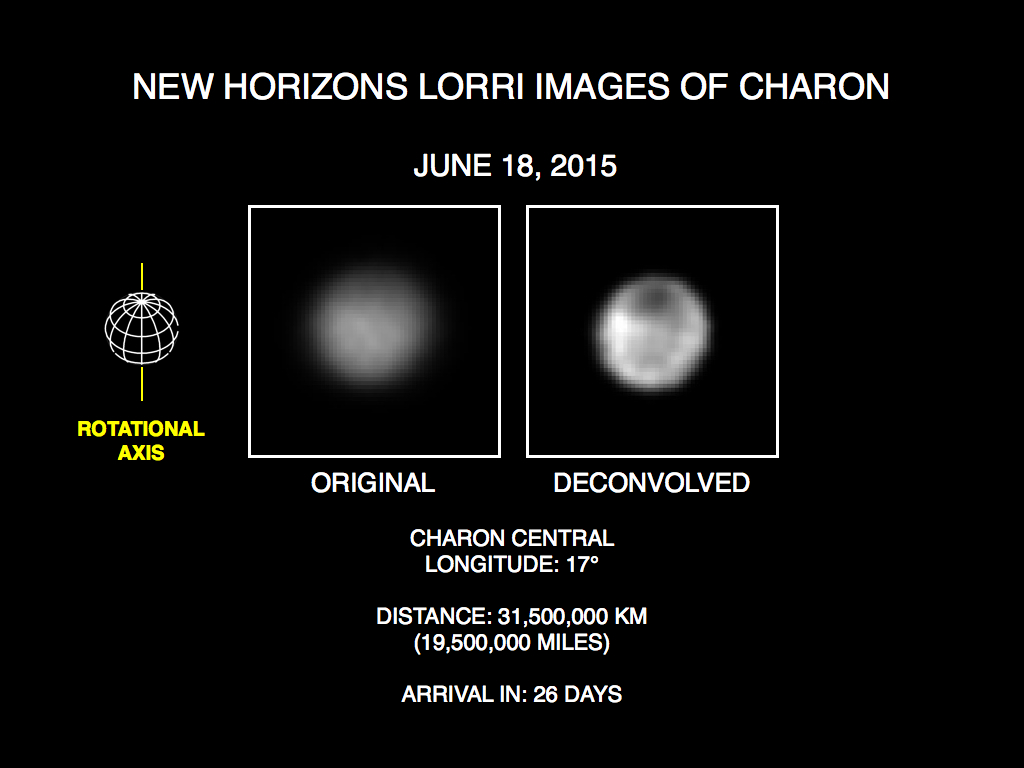

A Dark Mystery on Charon

These recent images show the discovery of significant surface details on Pluto’s largest moon, Charon. They were taken by the New Horizons Long Range Reconnaissance Imager (LORRI) on June 18, 2015. The image on the left is the original image, displayed at four times the native LORRI image size. After applying a technique that sharpens an image called deconvolution, details become visible on Charon, including a distinct dark pole. Deconvolution can occasionally introduce “false” details, so the finest details in these pictures will need to be confirmed by images taken from closer range in the next few weeks.

Credit: NASA/Johns Hopkins University Applied Physics Laboratory/Southwest Research Institute